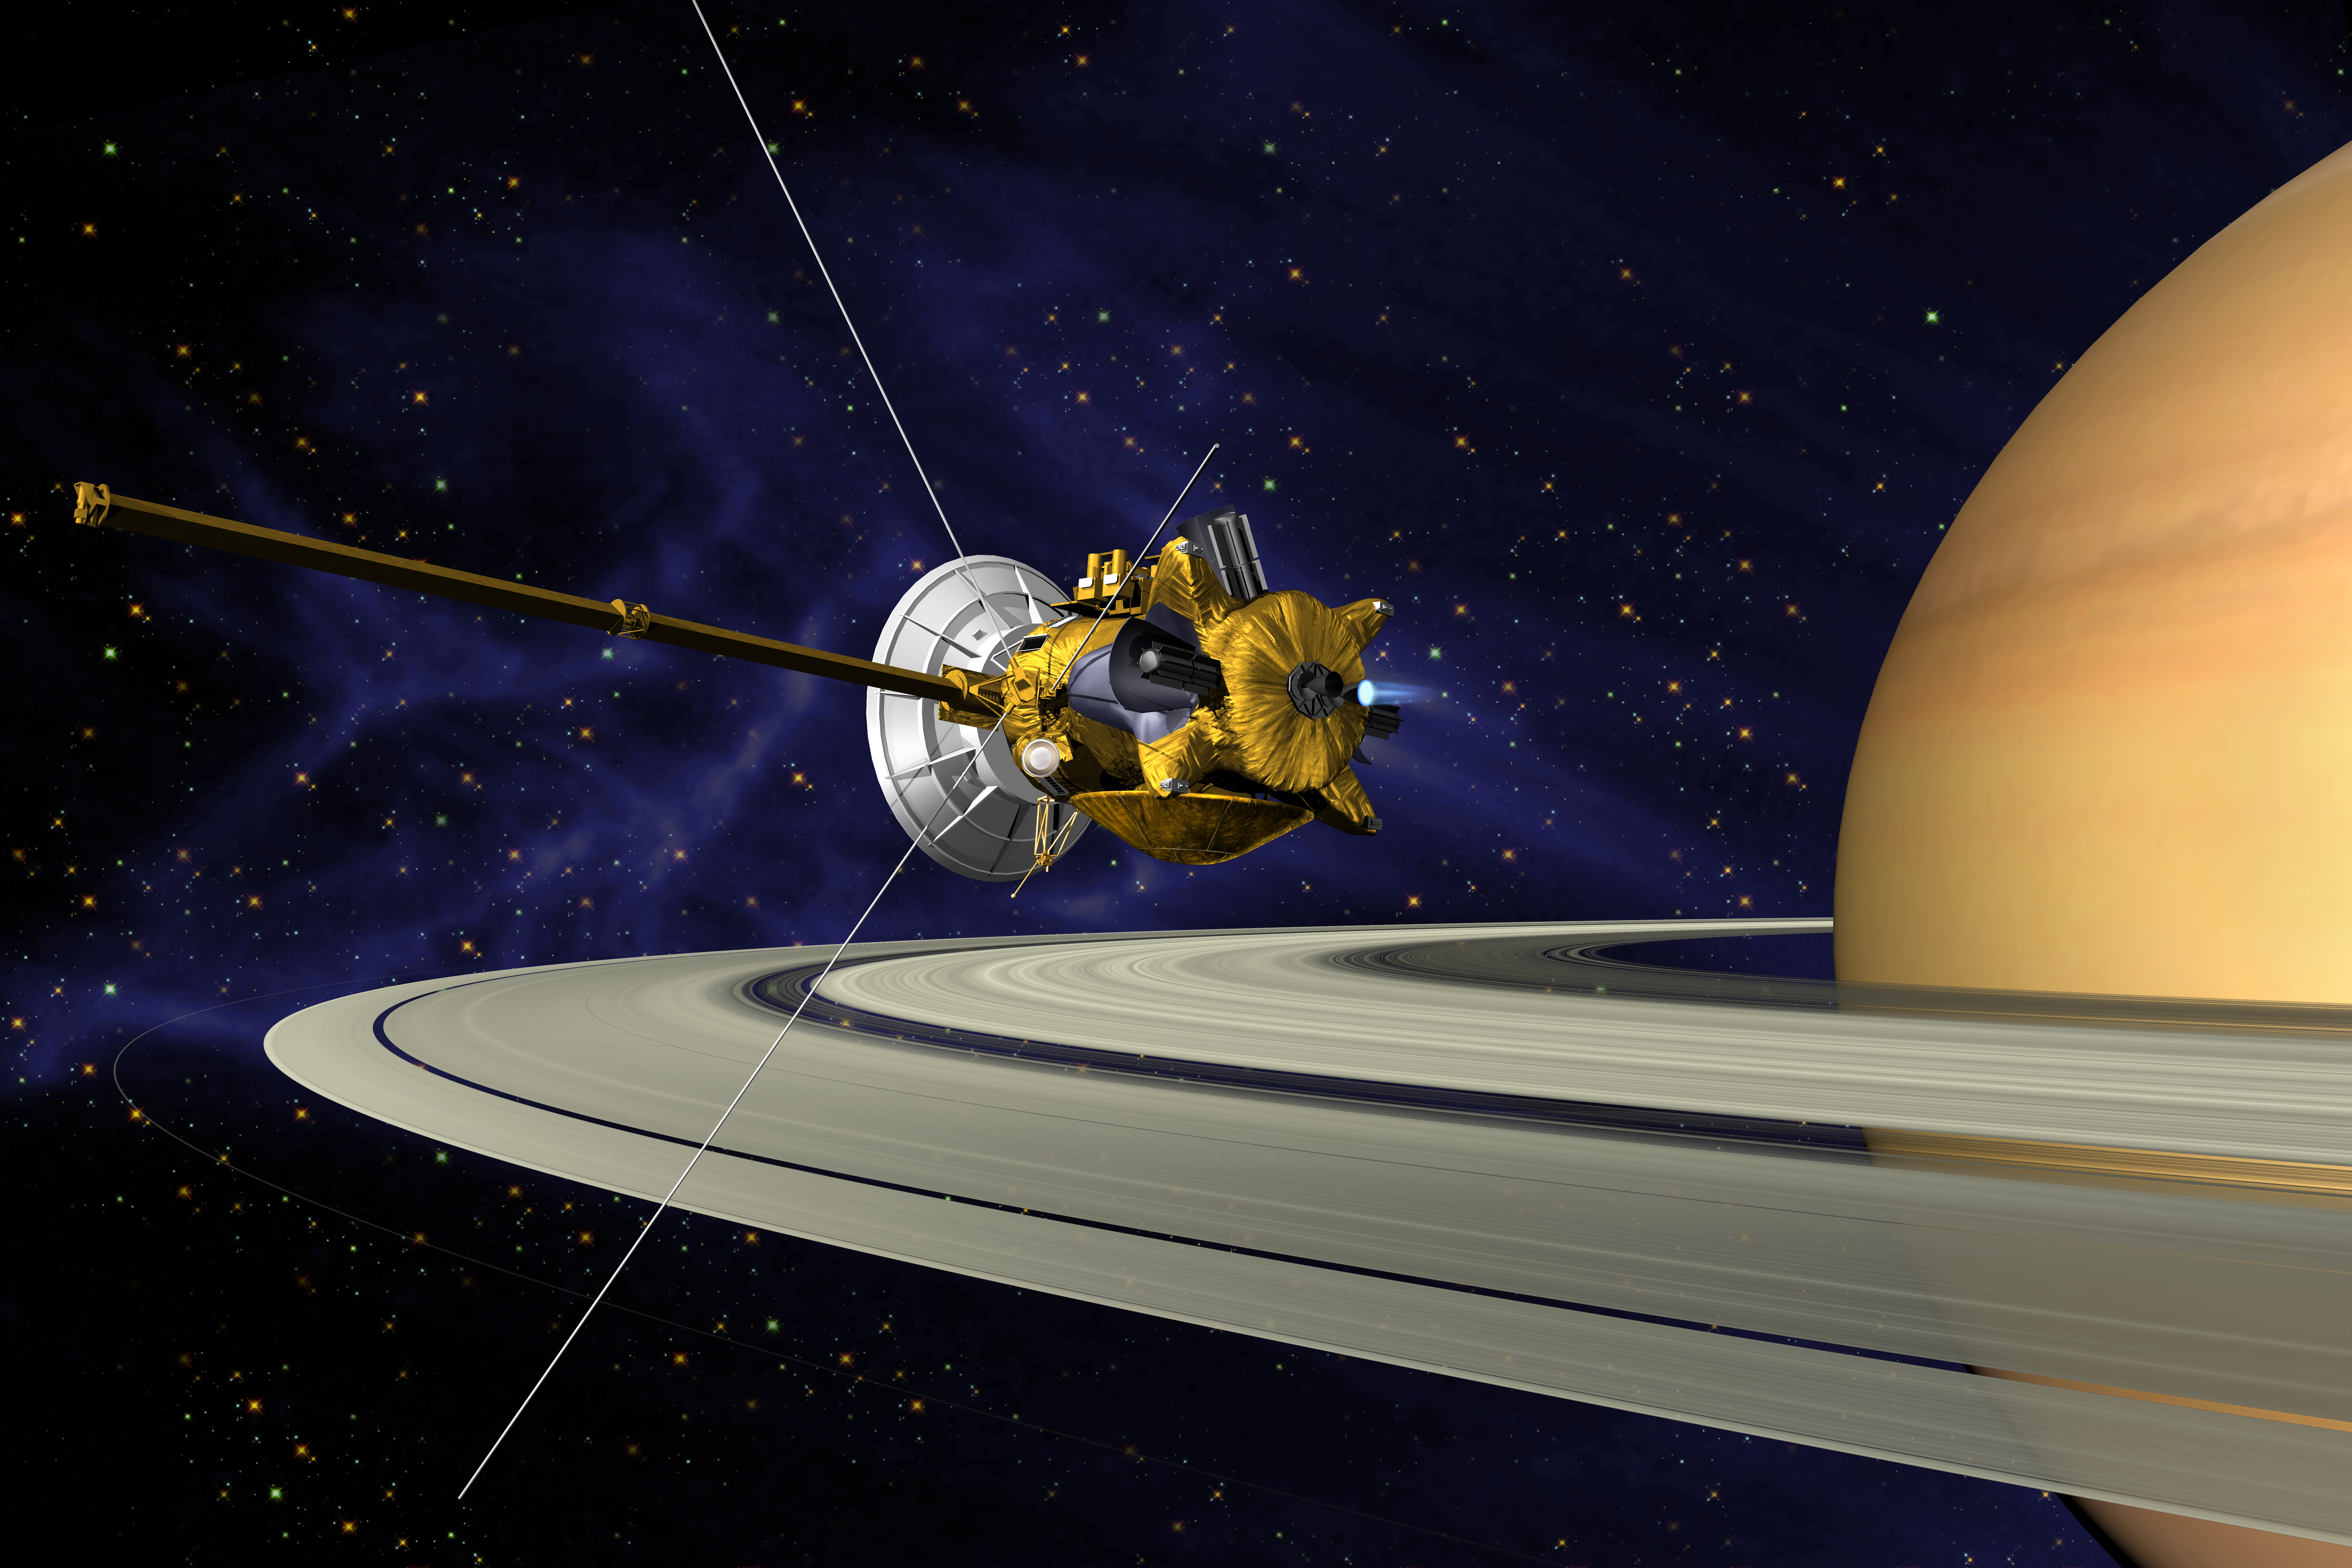

Artists’s Conception of Cassini Saturn Orbit Insertion

This is an artists concept of Cassini during the Saturn Orbit Insertion (SOI) maneuver, just after the main engine has begun firing. The spacecraft is moving out of the plane of the page and to the right (firing to reduce its spacecraft velocity with respect to Saturn) and has just crossed the ring plane.

The SOI maneuver, which is approximately 90 minutes long, will allow Cassini to be captured by Saturn’s gravity into a five-month orbit.Cassini’s close proximity to the planet after the maneuver offers a unique opportunity to observe Saturn and its rings at extremely high resolution.

Credit: NASA/JPL